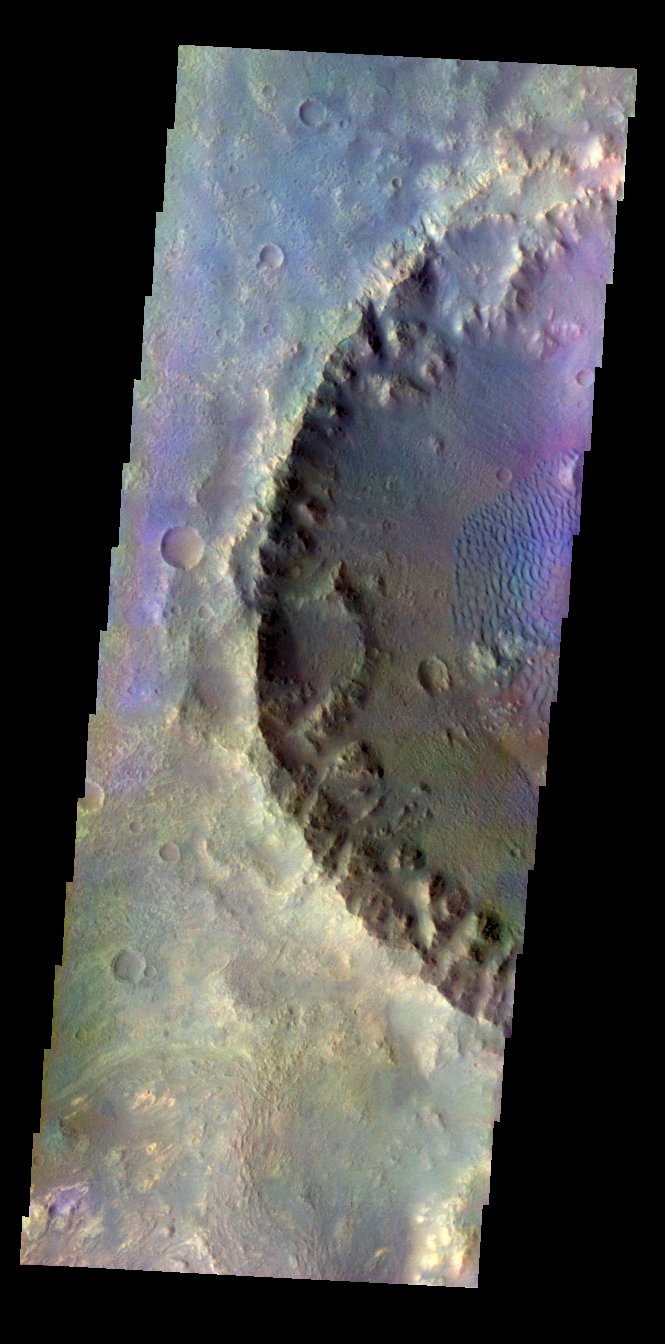

Crater Dunes – False Color

The THEMIS VIS camera contains 5 filters. The data from different filters can be combined in multiple ways to create a false color image. These false color images may reveal subtle variations of the surface not easily identified in a single band image. Today’s false color image shows an unnamed crater on the floor of the much larger Molesworth Carter. Dunes on the floor of the crater are blueish, and surface sands are typically this color in false color images.

Credit: NASA/JPL-Caltech/ASU